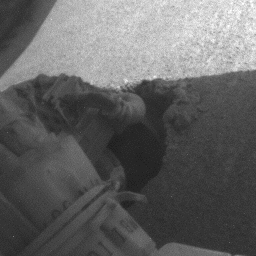

Slow Progress in Dune (Right Rear Wheel)

The right rear wheel of NASA’s Mars Exploration Rover Opportunity makes slow but steady progress through soft dune material in this movie clip of frames taken by the rover’s rear hazard identification camera over a period of several days. The wheel is largely hidden by a cable bundle. The sequence starts on Opportunity’s 460th martian day, or sol (May 10, 2005) and ends 11 days later. In eight drives during that period, Opportunity advanced a total of 26 centimeters (10 inches) while spinning its wheels enough to have driven 46 meters (151 feet) if there were no slippage. The motion appears to speed up near the end of the clip, but that is an artifact of individual frames being taken less frequently.

Credit: NASA/JPL